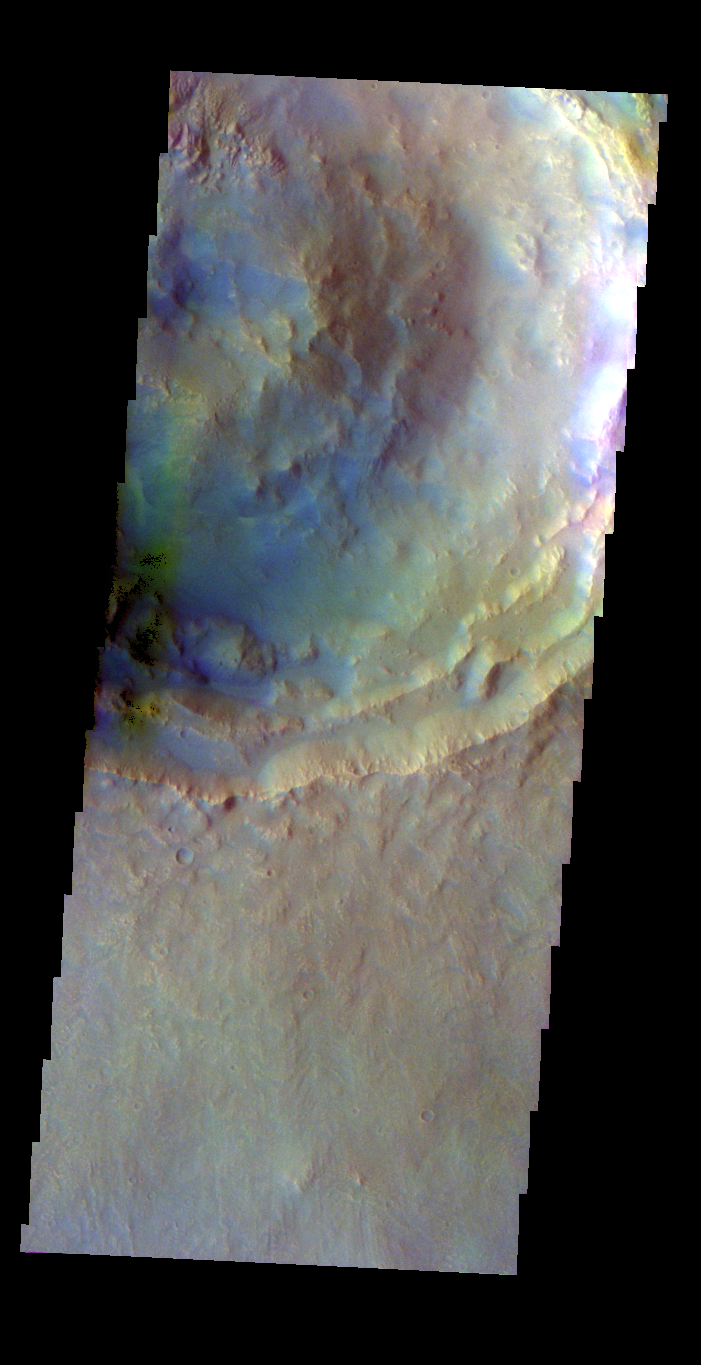

Calahorra Crater – False Color

The THEMIS VIS camera contains 5 filters. The data from different filters can be combined in multiple ways to create a false color image. These false color images may reveal subtle variations of the surface not easily identified in a single band image. Today’s false color image shows part of Calahorra Crater in Chryse Planitia.

Credit: NASA/JPL-Caltech/ASU